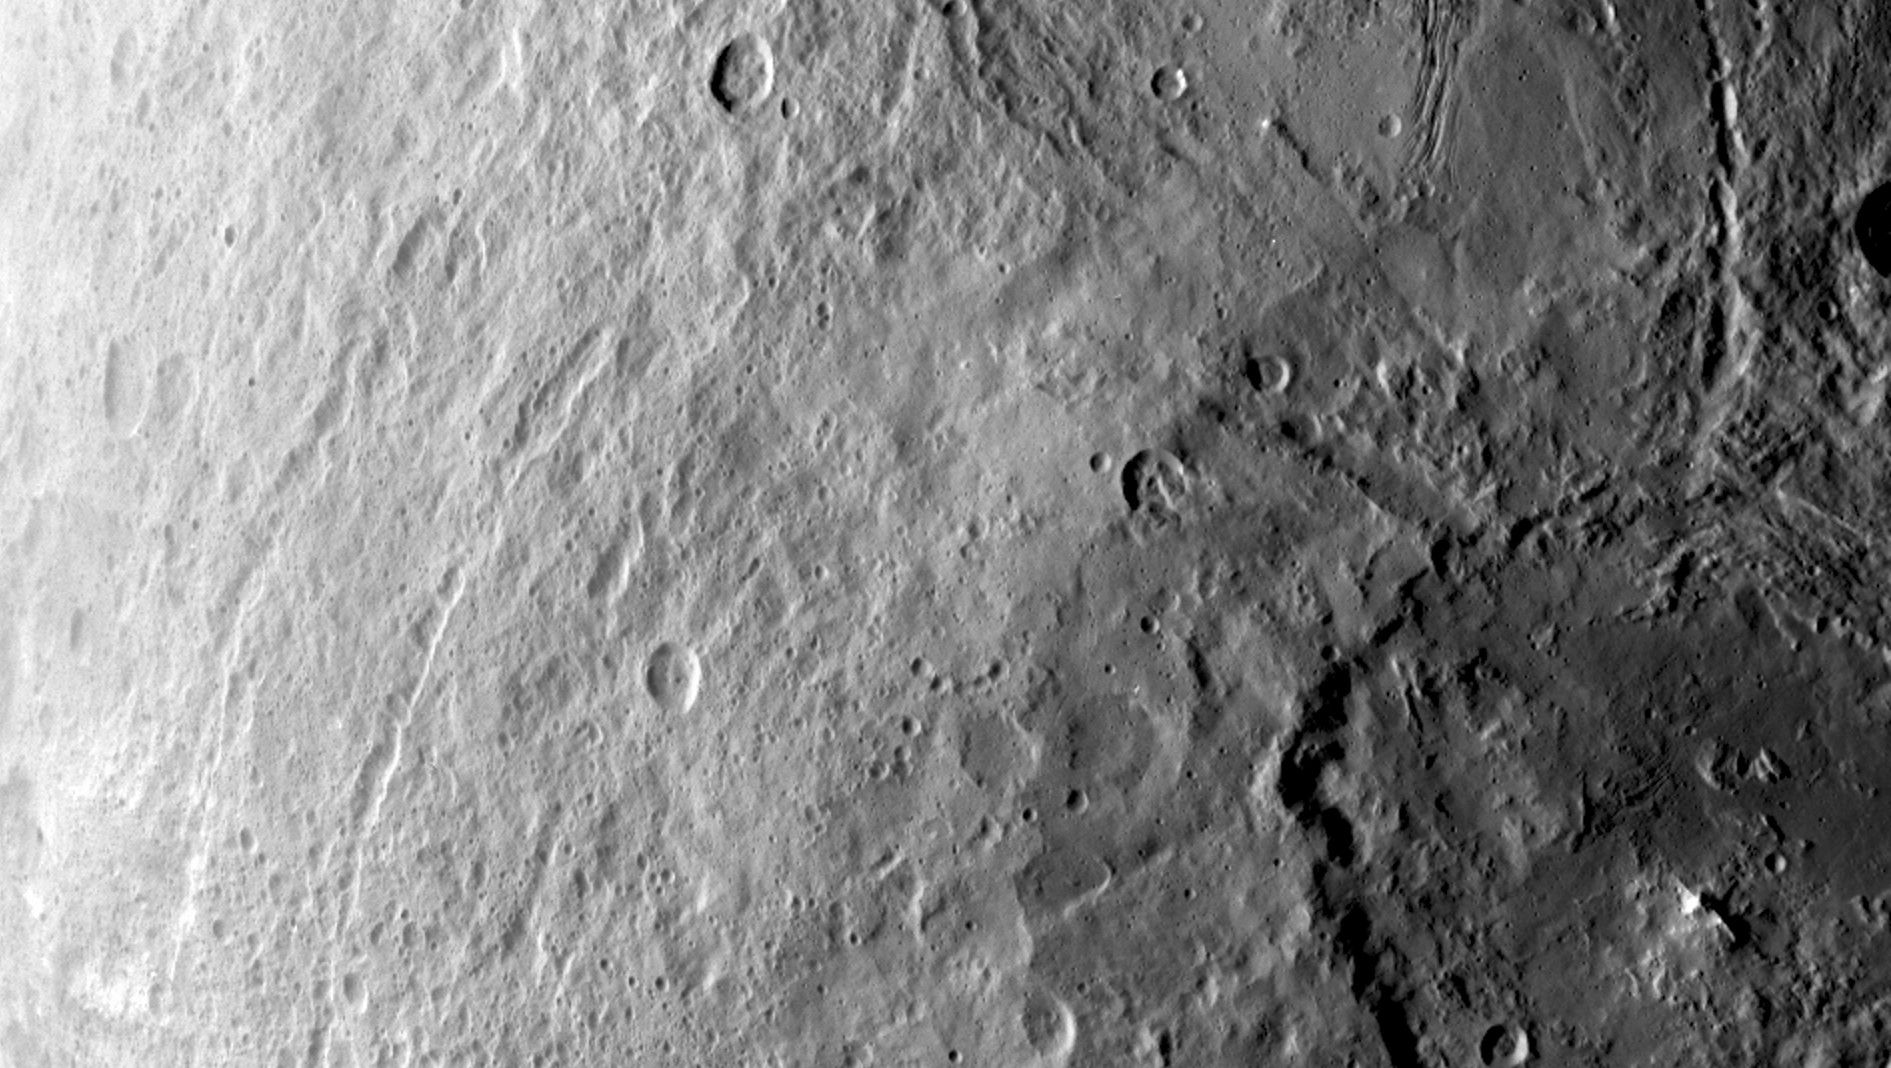

Ceres’ Southern Hemisphere in Survey

A large crater in the southern hemisphere of dwarf planet Ceres is seen in this image taken by NASA’s Dawn spacecraft on June 6, 2015. This image shows many different surface structures associated with impacts.

This is among the first snapshots from Dawn’s second mapping orbit, which is 2,700 miles (4,400 kilometers) in altitude. The resolution is 1,400 feet (410 meters) per pixel.

Dawn’s mission is managed by JPL for NASA’s Science Mission Directorate in Washington. Dawn is a project of the directorate’s Discovery Program, managed by NASA’s Marshall Space Flight Center in Huntsville, Alabama. The University of California, Los Angeles, is responsible for overall Dawn mission science. Orbital ATK, Inc., in Dulles, Virginia, designed and built the spacecraft. The German Aerospace Center, the Max Planck Institute for Solar System Research, the Italian Space Agency and the Italian National Astrophysical Institute are international partners on the mission team.

Credit: NASA/JPL-Caltech/UCLA/MPS/DLR/IDA